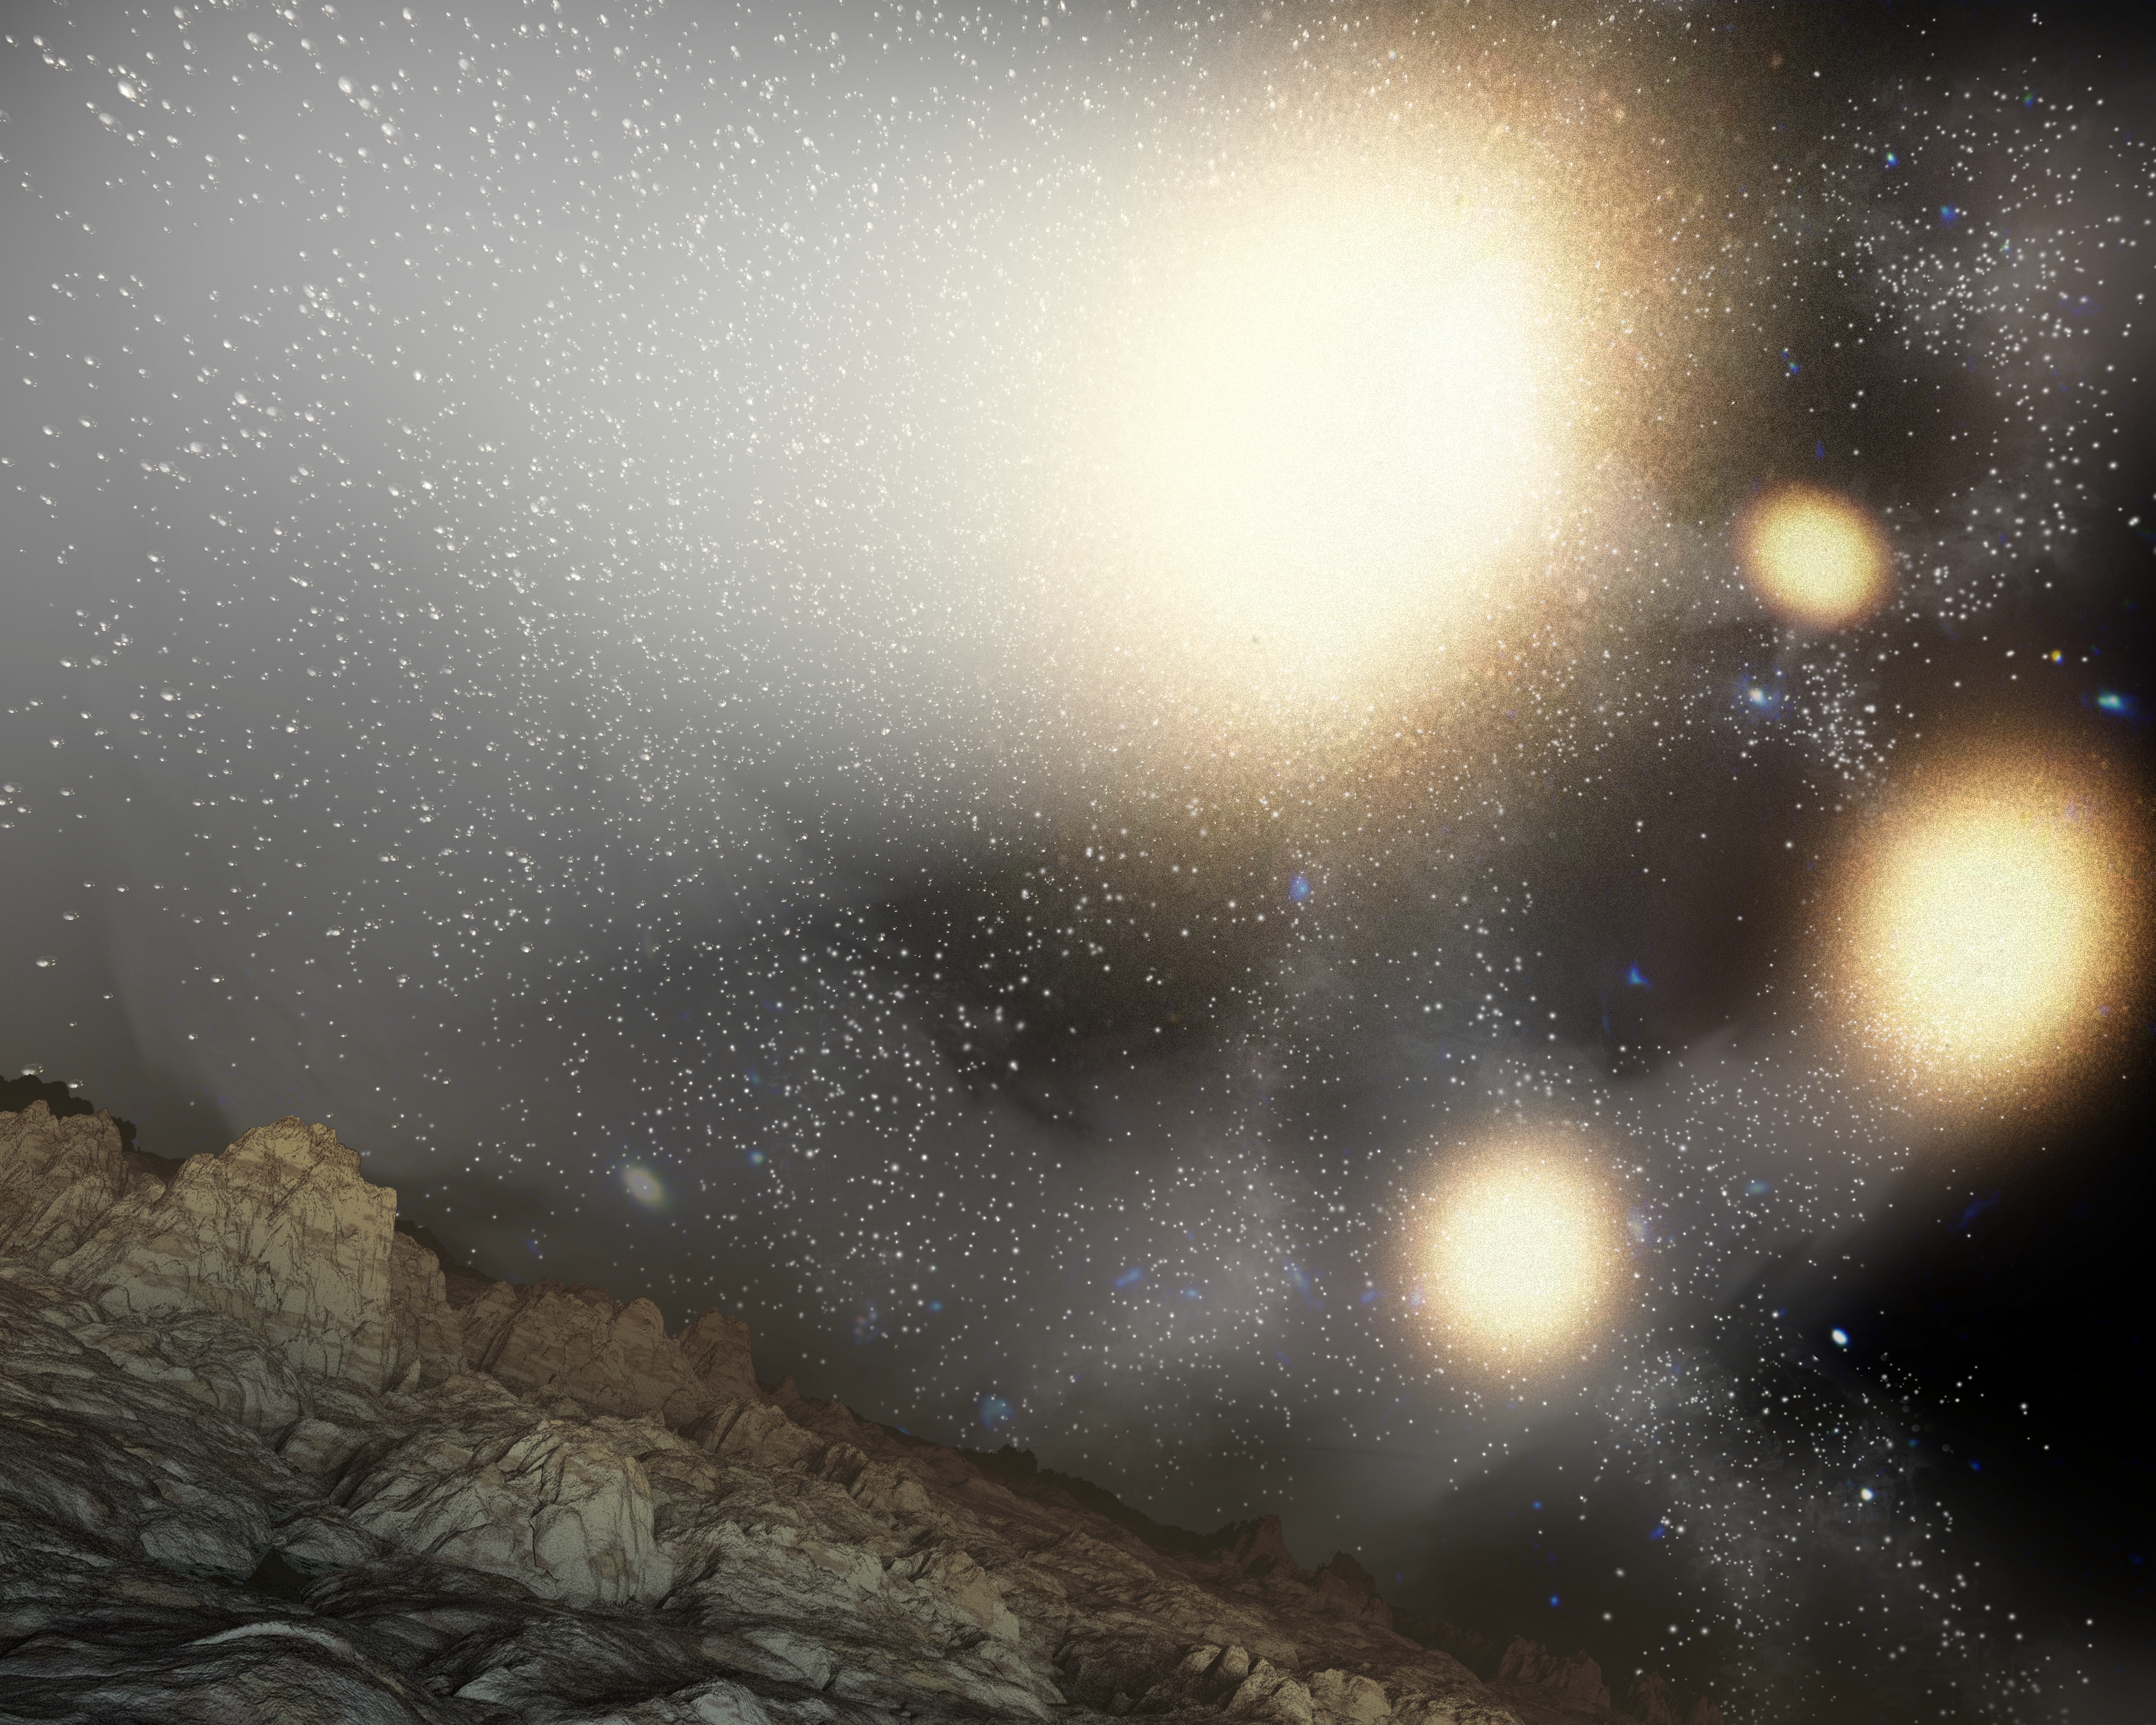

Fantastic Four Galaxies with Planet (Artist Concept)

This artist’s concept shows what the night sky might look like from a hypothetical planet around a star tossed out of an ongoing four-way collision between big galaxies (yellow blobs). NASA’s Spitzer Space Telescope spotted this “quadruple merger” of galaxies within a larger cluster of galaxies located nearly 5 billion light-years away.

Though the galaxies appear intact, gravitational disturbances have caused them to stretch and twist, flinging billions of stars into space — nearly three times as many stars as are in our Milky Way galaxy. The tossed stars are visible in the large plume emanating from the central, largest galaxy. If any of these stars have planets, their night skies would be filled with the monstrous merger, along with other galaxies in the cluster (smaller, bluish blobs).

This cosmic smash-up is the largest known merger between galaxies of a similar size. While three of the galaxies are about the size of our Milky Way galaxy, the fourth (center of image) is three times as big. All four of the galaxies, as well as most other galaxies in the huge cluster, are blob-shaped ellipticals instead of spirals like the Milky Way.

Ultimately, in about one hundred million years or so, the four galaxies will unite into one. About half of the stars kicked out during the merger will fall back and join the new galaxy, making it one of the biggest galaxies in the universe.

Credit: NASA/JPL-Caltech/Harvard-Smithsonian CfA